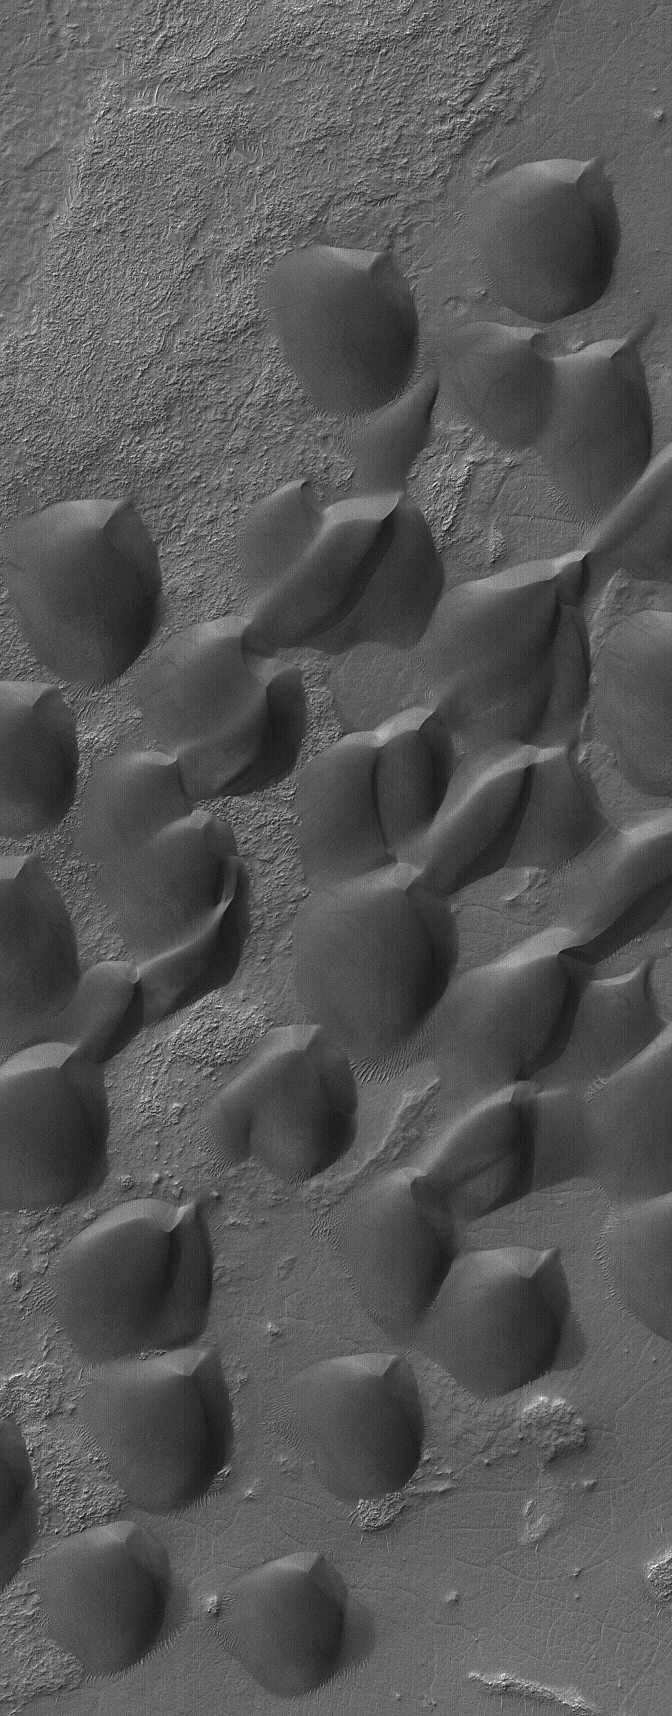

Dunes of Wirtz

10 September 2006
This Mars Global Surveyor (MGS) Mars Orbiter Camera (MOC) image shows dark sand dunes, formed by winds blowing from the southwest (lower left), in Wirtz Crater. The crater is named for Carl Wilhelm Wirtz (1876-1939), a German astronomer.

Location near 49.0°S, 25.5°W
Image width: ~3 km (~1.9 mi)
Illumination from: upper left
Season: Southern Autumn

Credit: NASA/JPL/Malin Space Science Systems